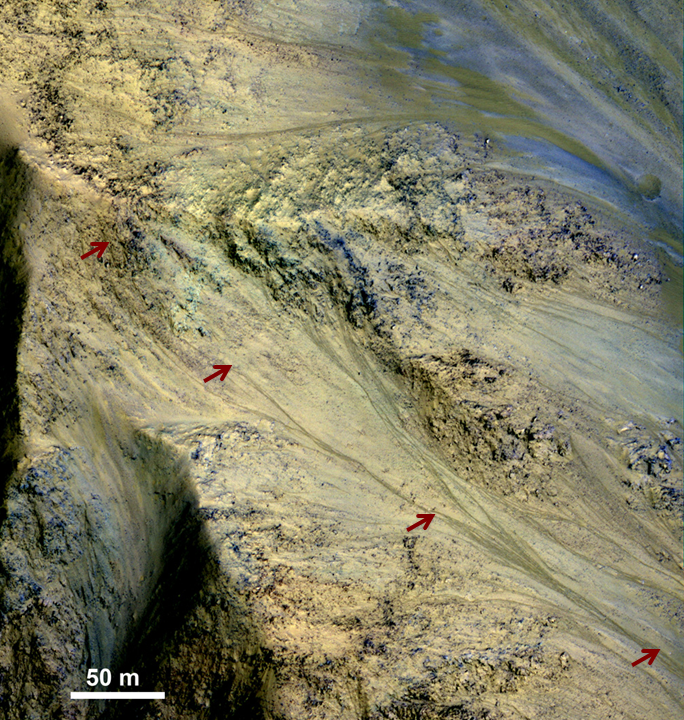

Long, Recurring Linear Marking on Martian Slope

This image includes an especially long example of a type of dark marking that advances down some Martian slopes in warmer months and fades away in cooler months.

The features, called “recurrent slope linea,” may be seasonal flows of salty water. Red arrows indicate the location of one on this image taken by the High Resolution Imaging Science Experiment (HiRISE) camera aboard NASA’s Mars Reconnaissance Orbiter. This one is three-quarters of a mile (1.2 kilometers) long.

HiRISE is one of six instruments on NASA’s Mars Reconnaissance Orbiter. The University of Arizona, Tucson, operates the orbiter’s HiRISE camera, which was built by Ball Aerospace & Technologies Corp., Boulder, Colo. NASA’s Jet Propulsion Laboratory, a division of the California Institute of Technology in Pasadena, manages the Mars Reconnaissance Orbiter Project for the NASA Science Mission Directorate, Washington.

Credit: NASA/JPL-Caltech/Univ. of Arizona